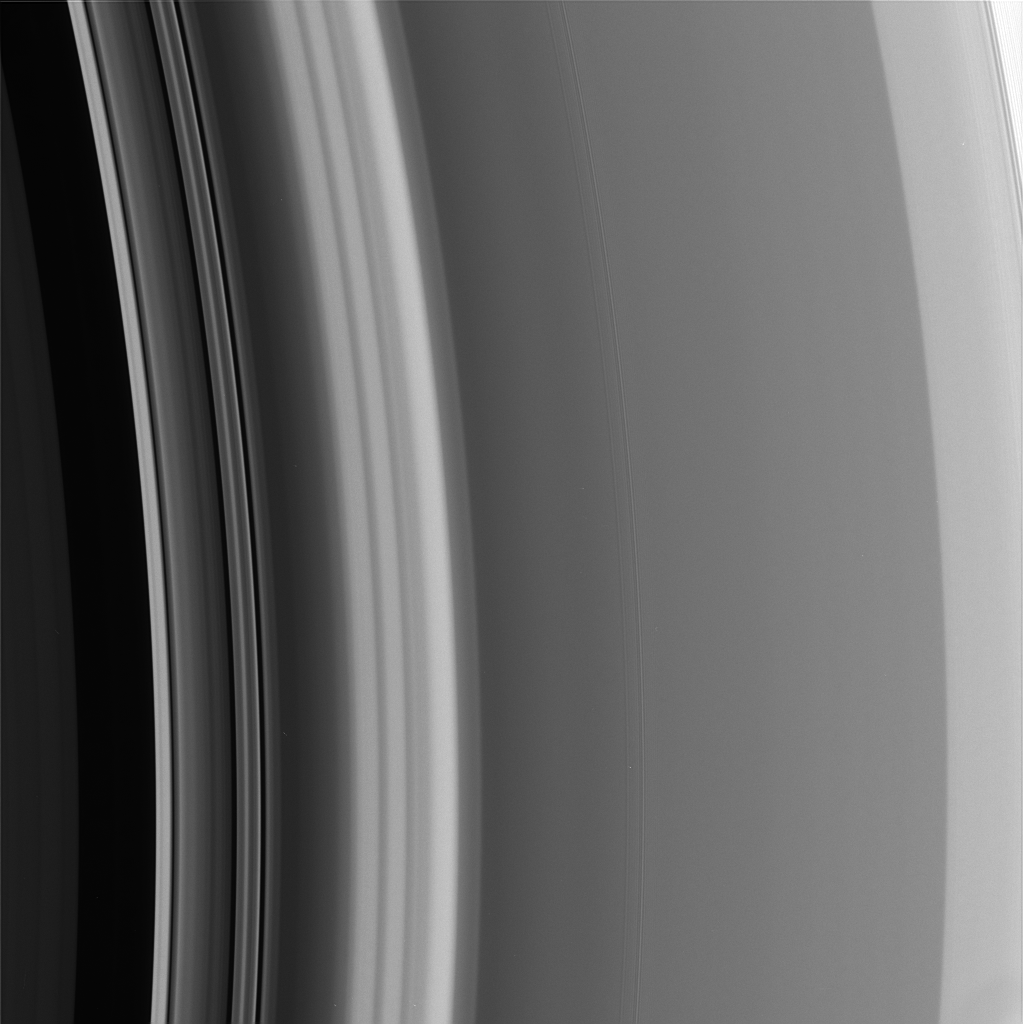

The Cassini Division’s Edge

The outer reaches of Saturn’s Cassini Division merges with the inner A ring (at the right) in a region that is rich in structure. For context, other Cassini views of this region are available (see PIA07512).

The smooth region leading up to the A ring grows brighter from the left to the right (known as a “ramp” to ring scientists). This region contains a faint “double-wave” structure that is a density feature caused by the influence of the co-orbital moons Janus and Epimetheus. Scientists are interested in observing the evolution of this density wave as the moons swap places in their orbits every few years, presumably resulting in a change in the perturbations that cause this feature.

This image was taken in visible light with the Cassini narrow-angle camera on Sept. 5, 2005, at a distance of approximately 441,000 kilometers (274,000 miles) from Saturn. The image scale is 2 kilometers (1 mile) per pixel.

The Cassini-Huygens mission is a cooperative project of NASA, the European Space Agency and the Italian Space Agency. The Jet Propulsion Laboratory, a division of the California Institute of Technology in Pasadena, manages the mission for NASA’s Science Mission Directorate, Washington, D.C. The Cassini orbiter and its two onboard cameras were designed, developed and assembled at JPL. The imaging operations center is based at the Space Science Institute in Boulder, Colo.

Credit: NASA/JPL/Space Science Institute